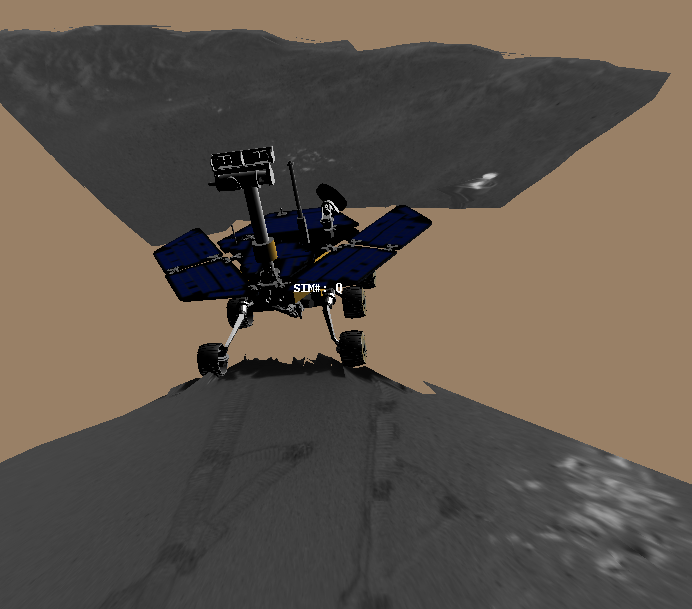

Opportunity Digs

This image is a screenshot from a computer-generated animation showing the Mars Exploration Rover Opportunity trenching a hole in the sandy soil at Meridiani Planum, Mars. Data taken during trenching by the rover’s onboard sensors were used to create the movie.

Credit: NASA/JPL